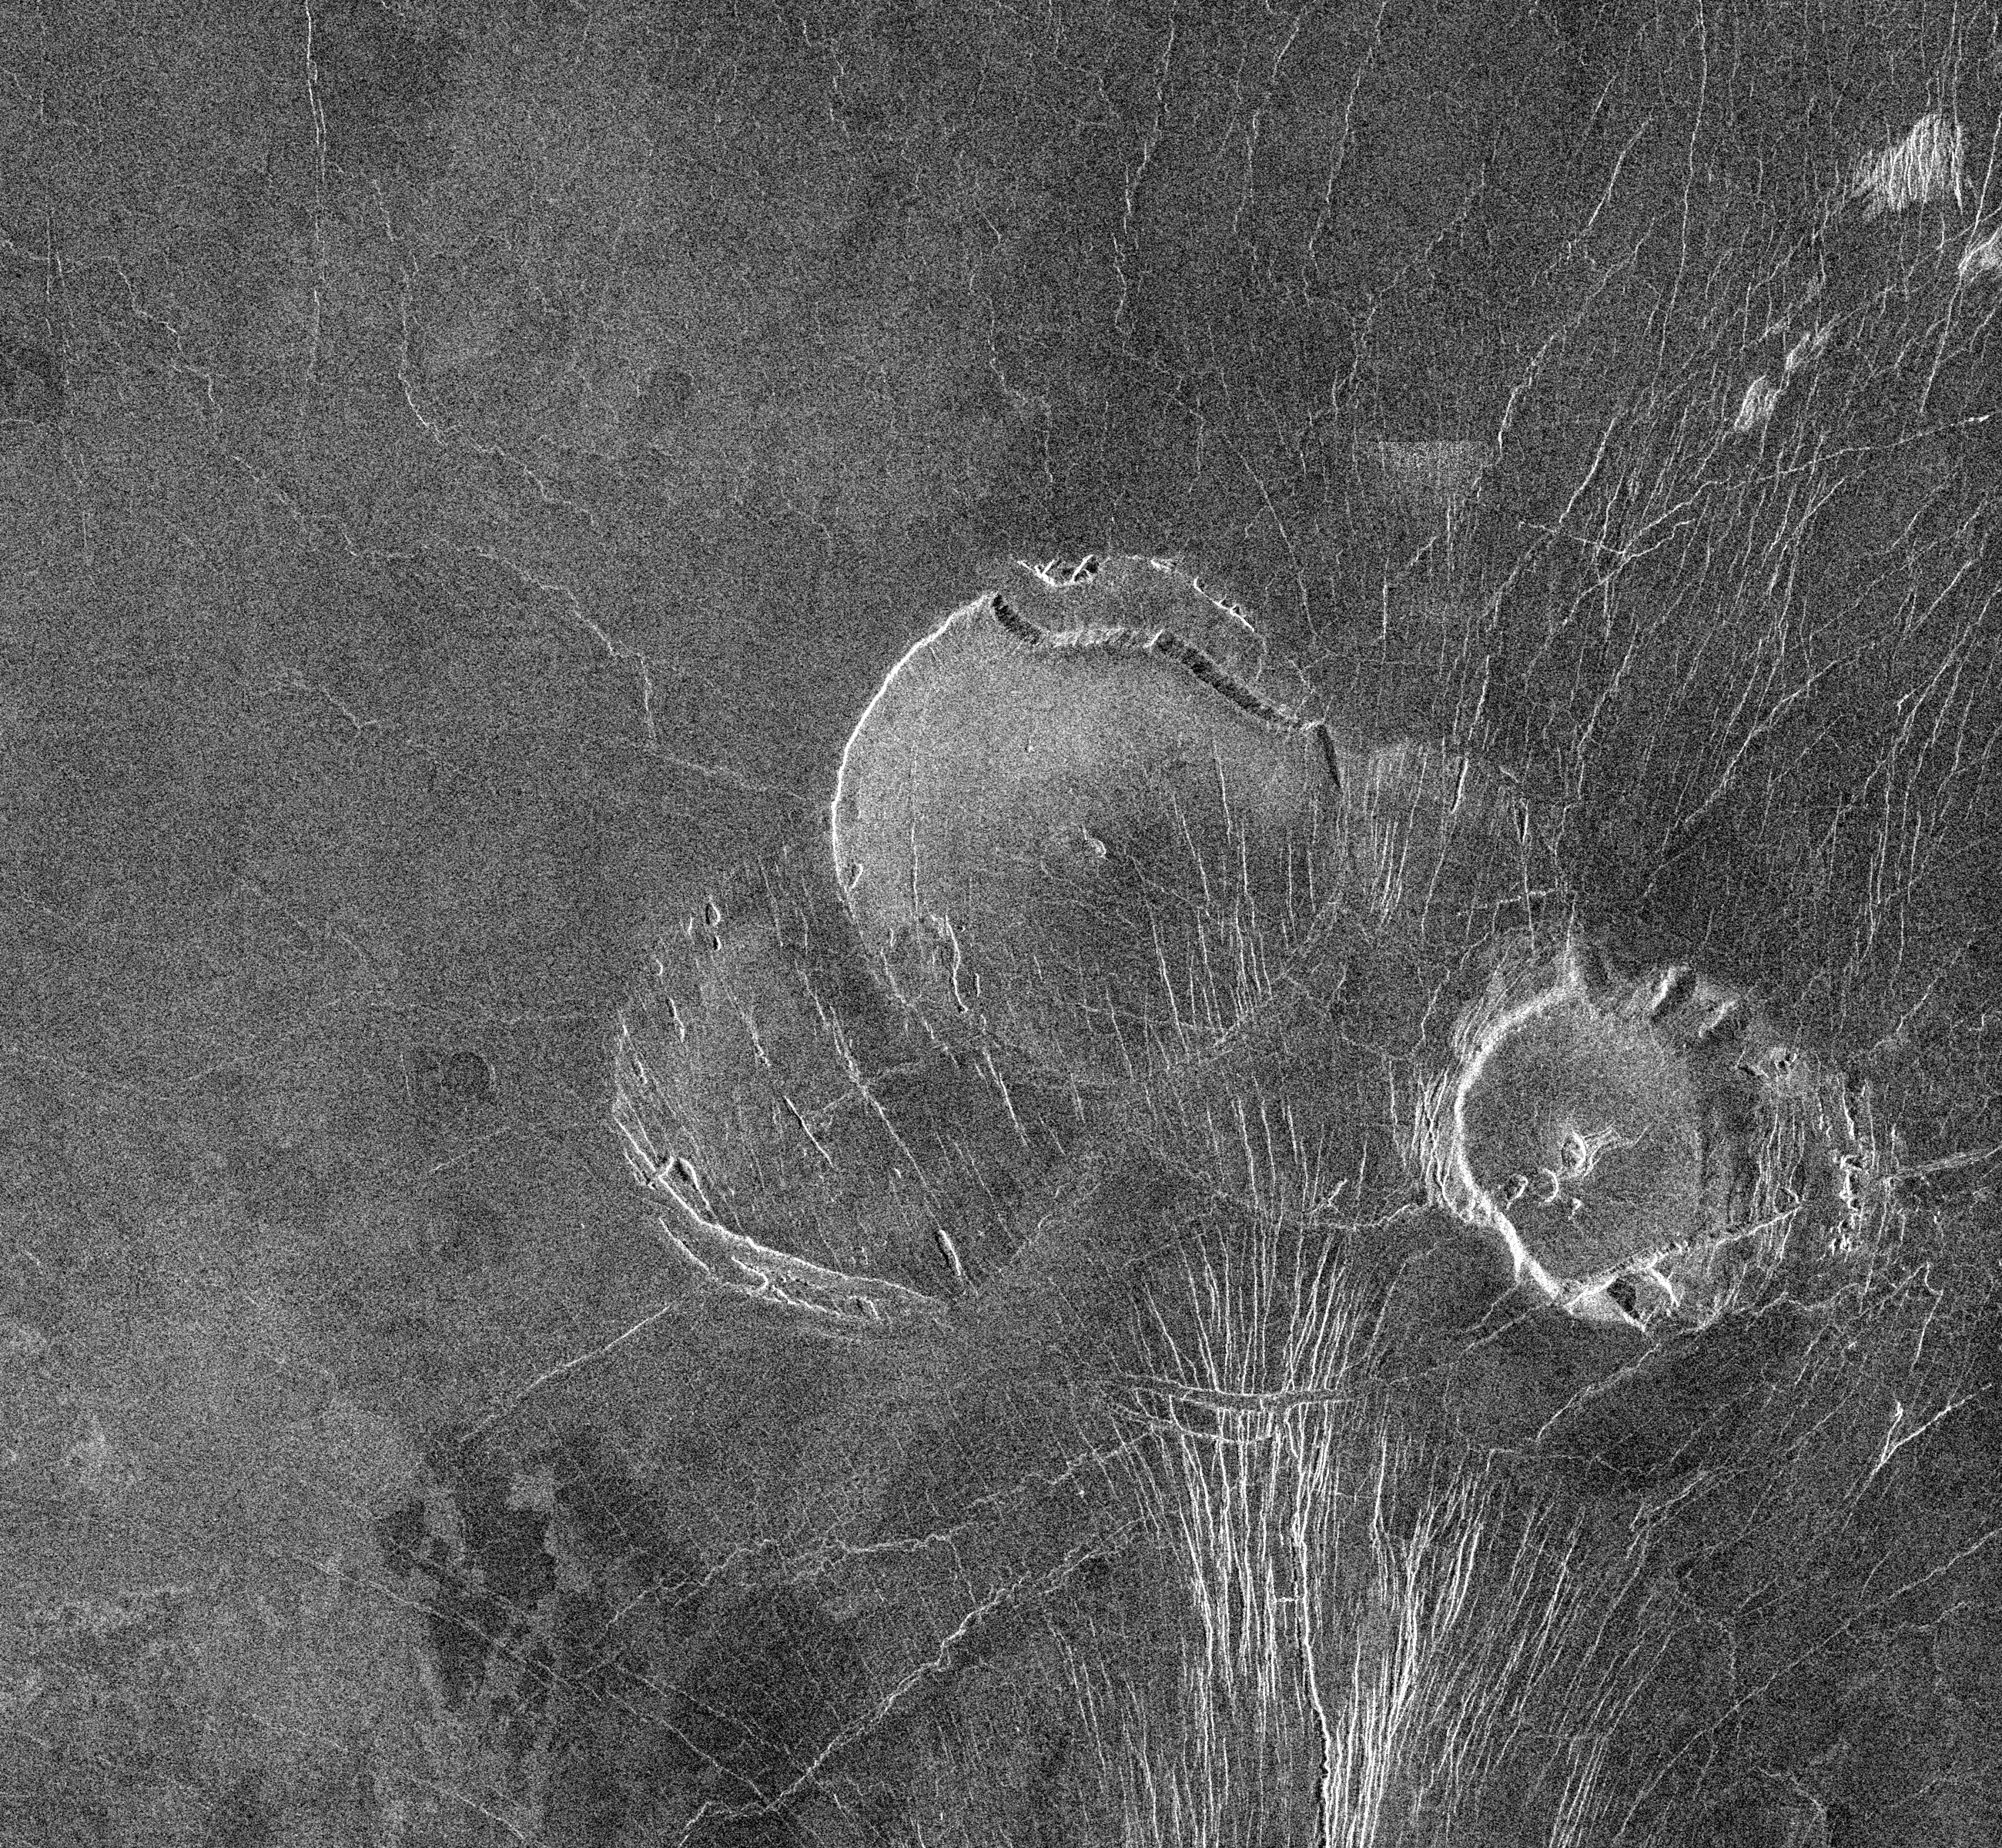

Venus – Volcanos in Guinevere Planitia

This image, with radar illumination from west to east, shows three unusual volcanoes located in the Guinevere Planitia lowland. At the center of the image is a large feature (50 kilometers or 31 miles in diameter) with an unusual shape; very round when viewed from above with steep slides and a flat top. These volcanoes are believed to be the result of relatively thick and sticky (viscous) lava flows that originated from a point source. Although a faint remnant of its original circular shape is preserved, the northern rim of this center volcano has a steep scarp. The scarp is probably the result of material that has slid away from the volcano and subsequently has been covered by lava flows. This volcano overlaps another feature to the southwest that is about 45 kilometers (28 miles) in diameter and disrupted by many fractures. The southeastern volcano (25 kilometers or 15.5 miles in diameter) appears to be the highest of the three as its illuminated western edge has the brightest radar return. The scalloped edges give this feature a bottlecap-like appearance. The highly scalloped edges are probably the result of multiple material slides along the volcano margin.

Credit: NASA/JPL